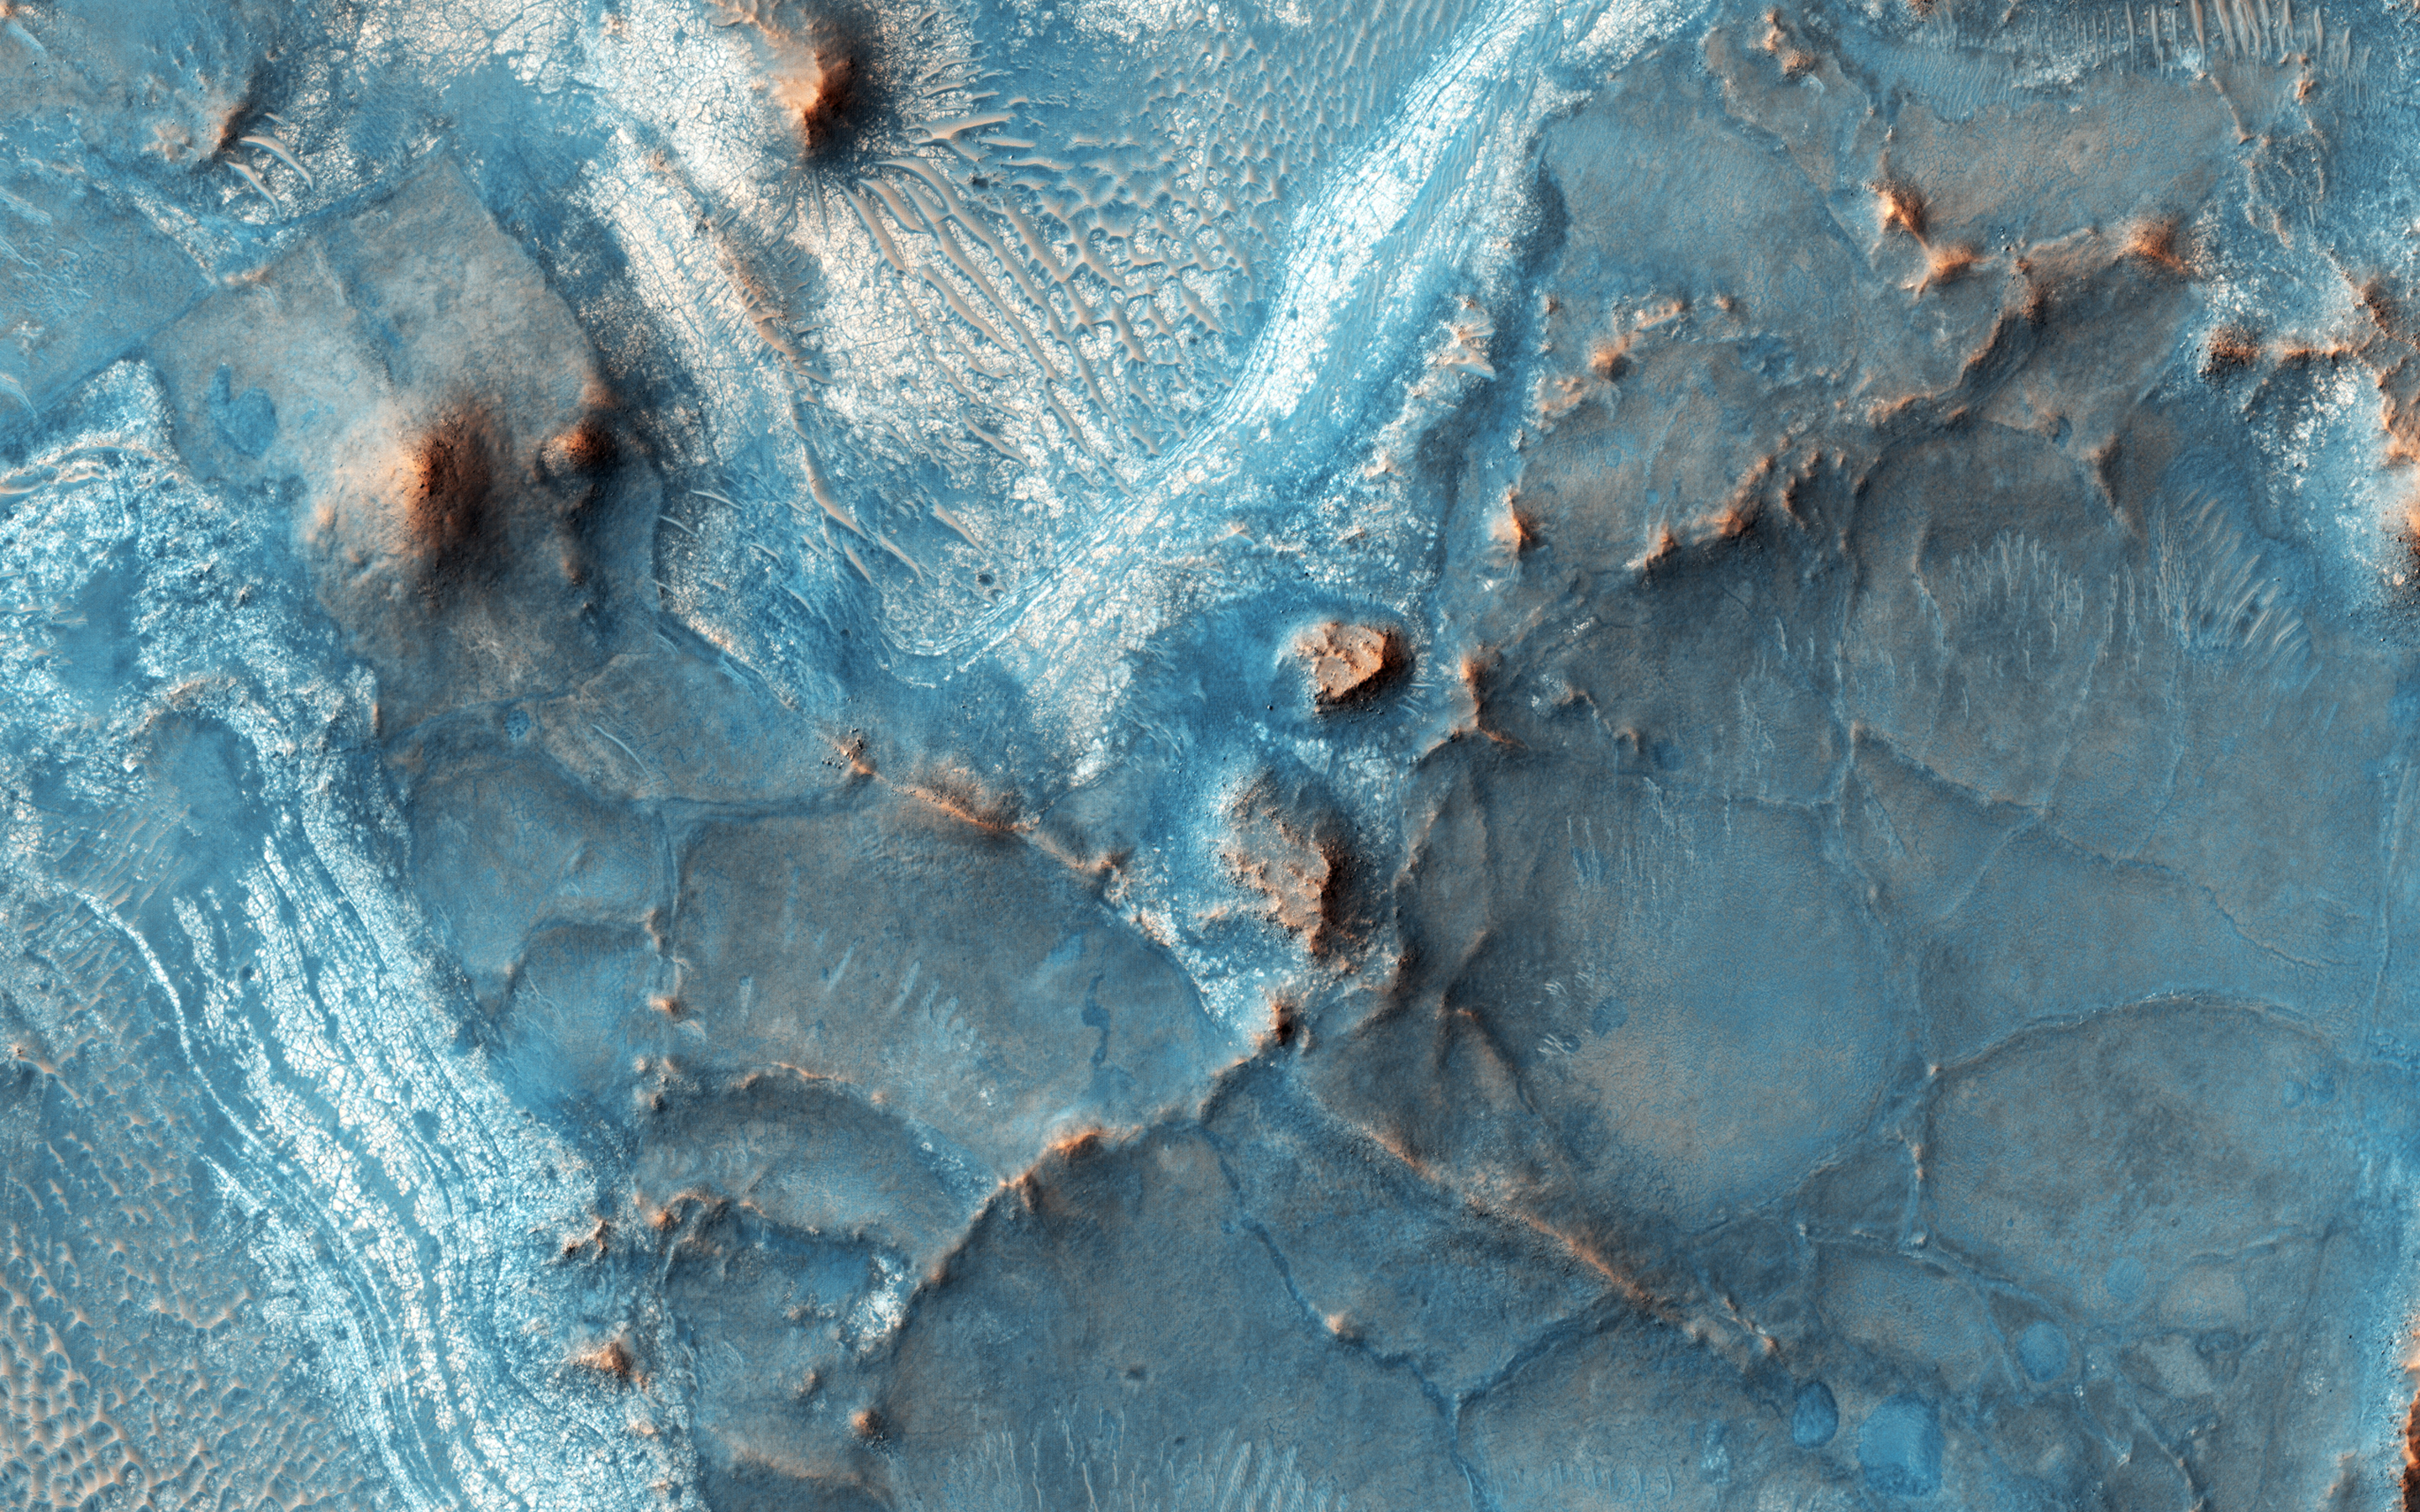

Many Fantastic Colors

The Nili Fossae region, located on the northwest rim of Isidis impact basin, is one of the most colorful regions of Mars.

The colors over many regions of Mars are homogenized by the dust and regolith, but here the bedrock is very well exposed, except where there are sand dunes. The rocks also have diverse compositions, which produce different colors in HiRISE infrared-red-blue color images.

This region is ancient and has had a complicated geologic history, leading to interesting structures like layered bedrock, as well as other compositions.

This is a stereo pair with ESP_044095_2010.

The University of Arizona, Tucson, operates HiRISE, which was built by Ball Aerospace & Technologies Corp., Boulder, Colo. NASA’s Jet Propulsion Laboratory, a division of the California Institute of Technology in Pasadena, manages the Mars Reconnaissance Orbiter Project for NASA’s Science Mission Directorate, Washington.

Credit: NASA/JPL-Caltech/Univ. of Arizona